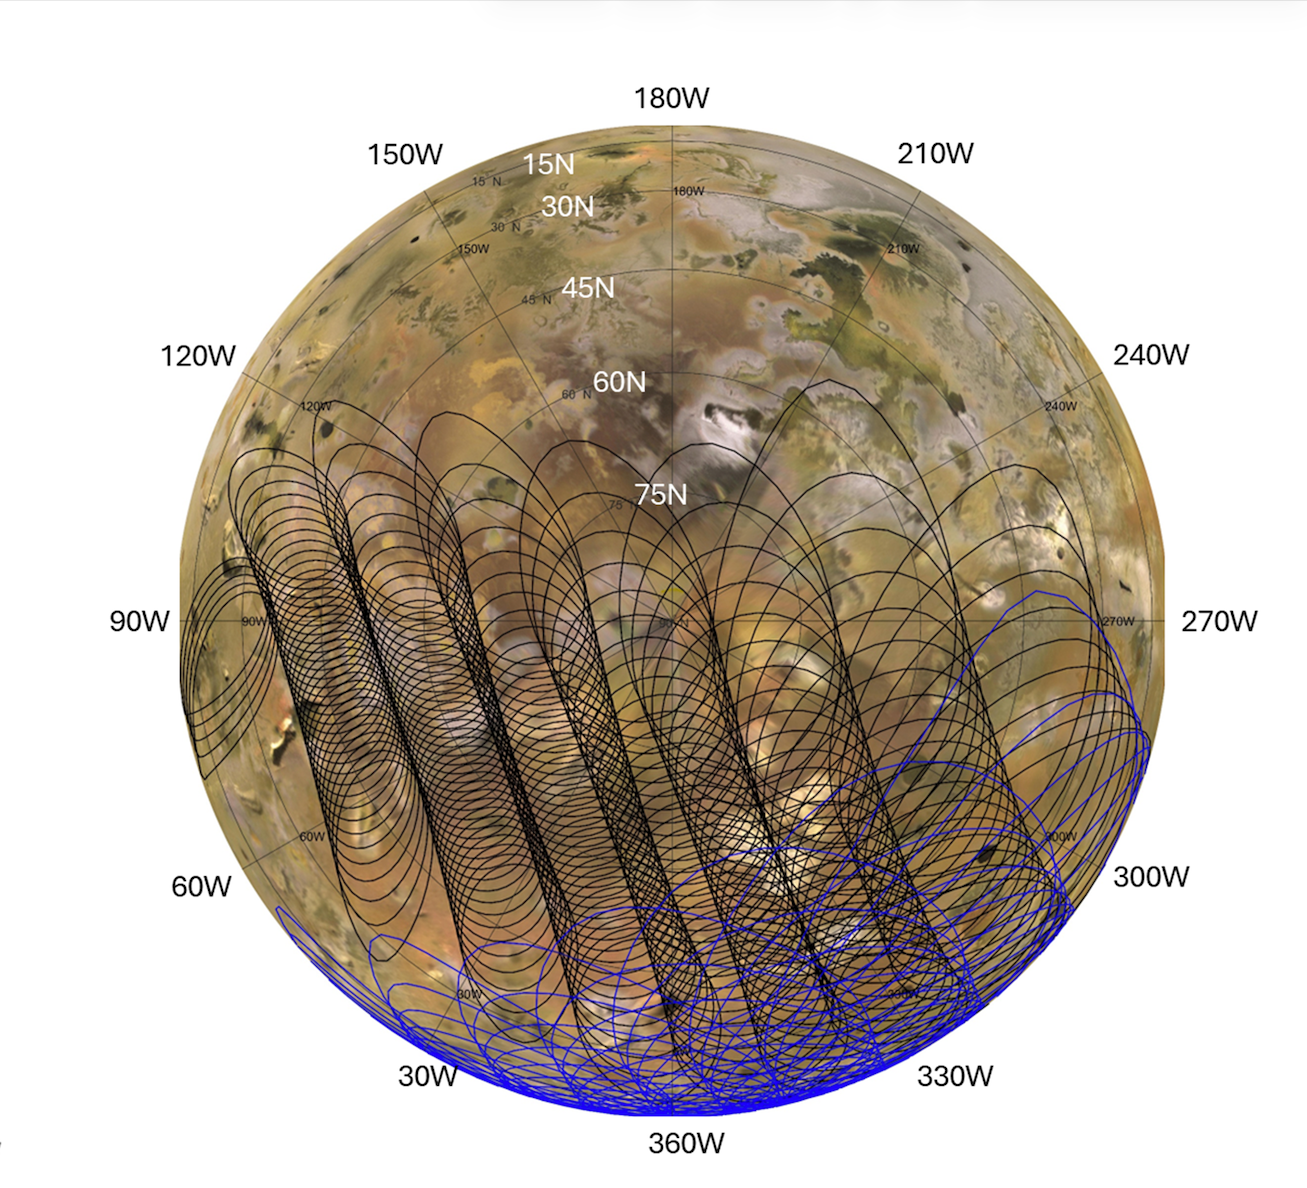

Mapping Io’s Hidden Heat With NASA’s Juno

This graphic illustrates the areas of Jupiter’s moon Io sampled by the Microwave Radiometer (MWR) instrument aboard NASA’s Juno spacecraft during two close flybys. The black overlapping lines show the instrument’s footprints during Perijove 57 on Dec. 30, 2023, when the spacecraft primarily mapped the northern hemisphere. The blue lines represent Perijove 58 on Feb. 3, 2024, which focused heavily on the moon’s mid-latitudes and equatorial regions.

Both passes mapped the side of Io that constantly faces Jupiter. The sweeping, overlapping patterns are a result of the spacecraft spinning at two revolutions per minute as it flew past the moon at a distance of roughly 930 miles (1,500 kilometers).

NASA’s Jet Propulsion Laboratory, a division of Caltech in Pasadena, California, manages the Juno mission for the principal investigator, Scott Bolton, of the Southwest Research Institute in San Antonio. Juno is part of NASA’s New Frontiers Program, which is managed at NASA’s Marshall Space Flight Center in Huntsville, Alabama, for the agency’s Science Mission Directorate in Washington. The MWR was built by JPL. Lockheed Martin Space in Denver built and operates the spacecraft.

Credit: NASA/JPL-Caltech/SwRI/USGS